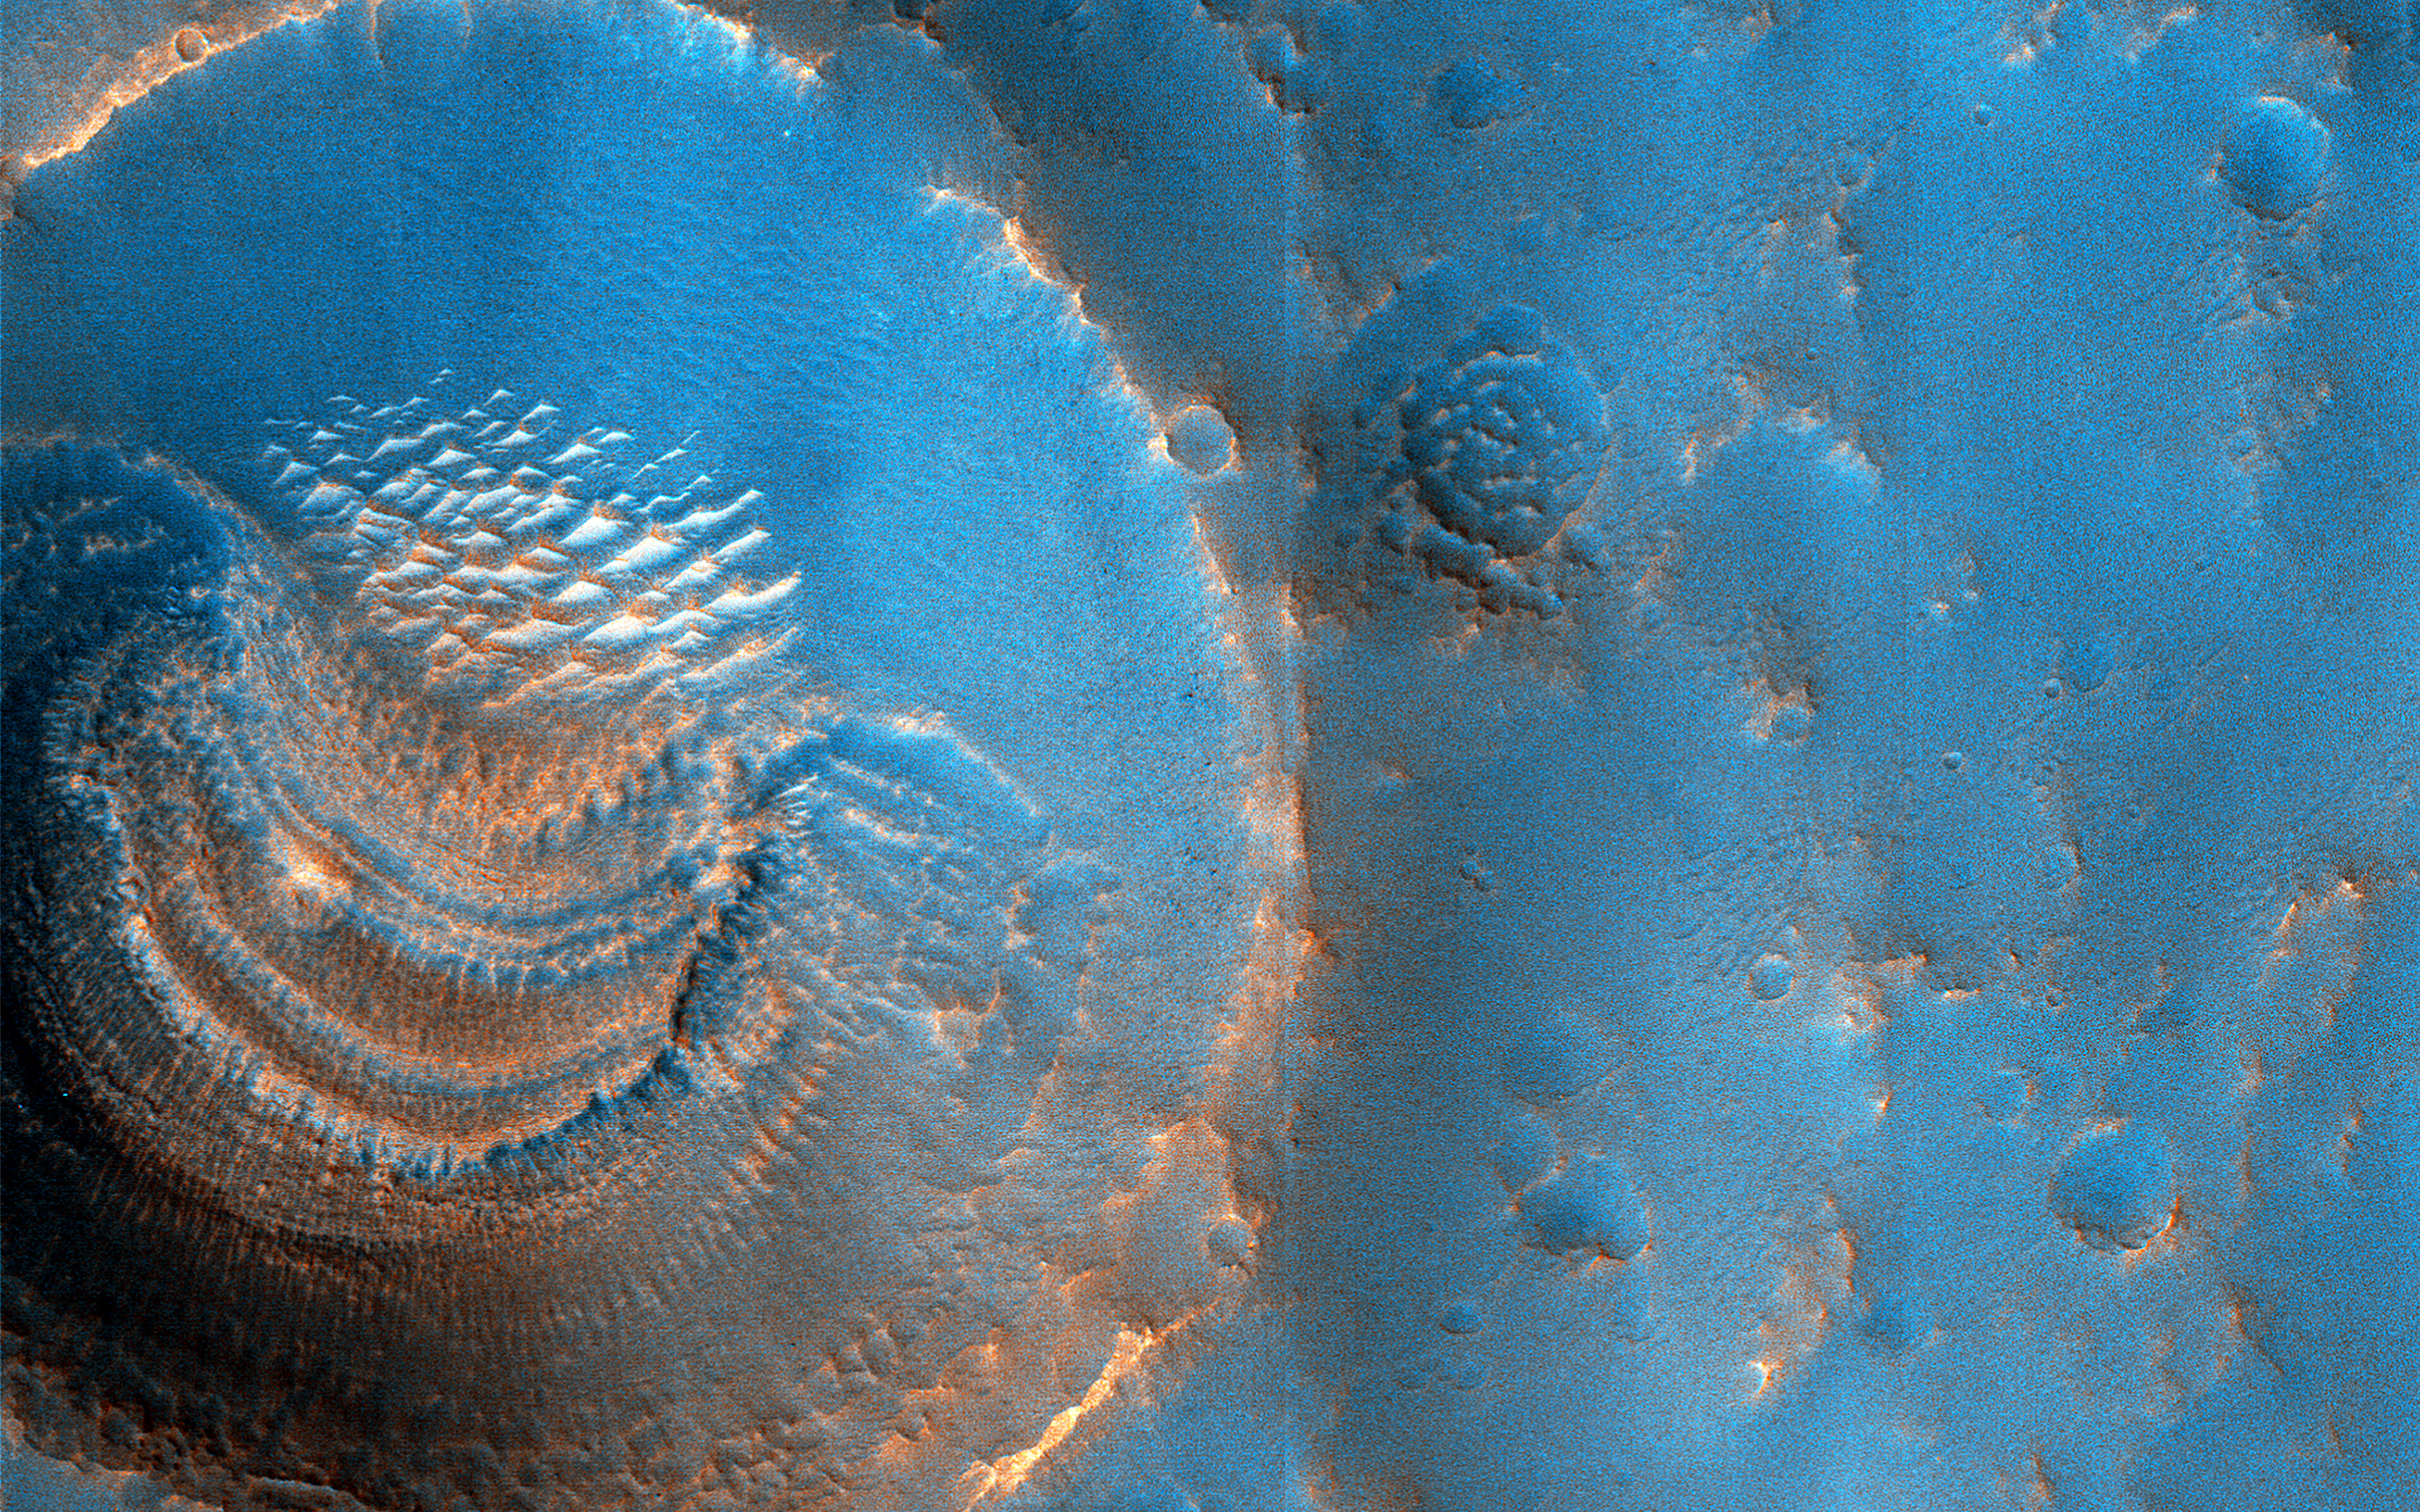

Mysterious Crater Deposits

HiRISE images often raise more questions than answers. For example, this image of the northern plains of Arabia Terra shows craters that contain curious deposits with mysterious shapes and distribution.

The deposits are found only in craters larger than 600 meters in diameter and are absent from craters measuring 450 meters and less. The deposits are located on the south sides of the craters but not in the north (although the cutout shows a crater that also has windblown deposits in the north). The deposits have horizontal laminations that could be layers or terraces. The deposits also have radial striations formed by small bright ridges.

We suspect that these features formed by sublimation of ice-rich material. The terraces might represent different epochs of sublimation. Perhaps the larger craters penetrated to a water table between 45 and 60 meters below the surface and were flooded after formation.

The map is projected here at a scale of 50 centimeters (19.7 inches) per pixel. (The original image scale is 59.3 centimeters [23.3 inches] per pixel [with 2 x 2 binning]; objects on the order of 178 centimeters [70.1 inches] across are resolved.) North is up.

The University of Arizona, in Tucson, operates HiRISE, which was built by Ball Aerospace & Technologies Corp., in Boulder, Colorado. NASA’s Jet Propulsion Laboratory, a division of Caltech in Pasadena, California, manages the Mars Reconnaissance Orbiter Project for NASA’s Science Mission Directorate, Washington.

Credit: NASA/JPL-Caltech/University of Arizona